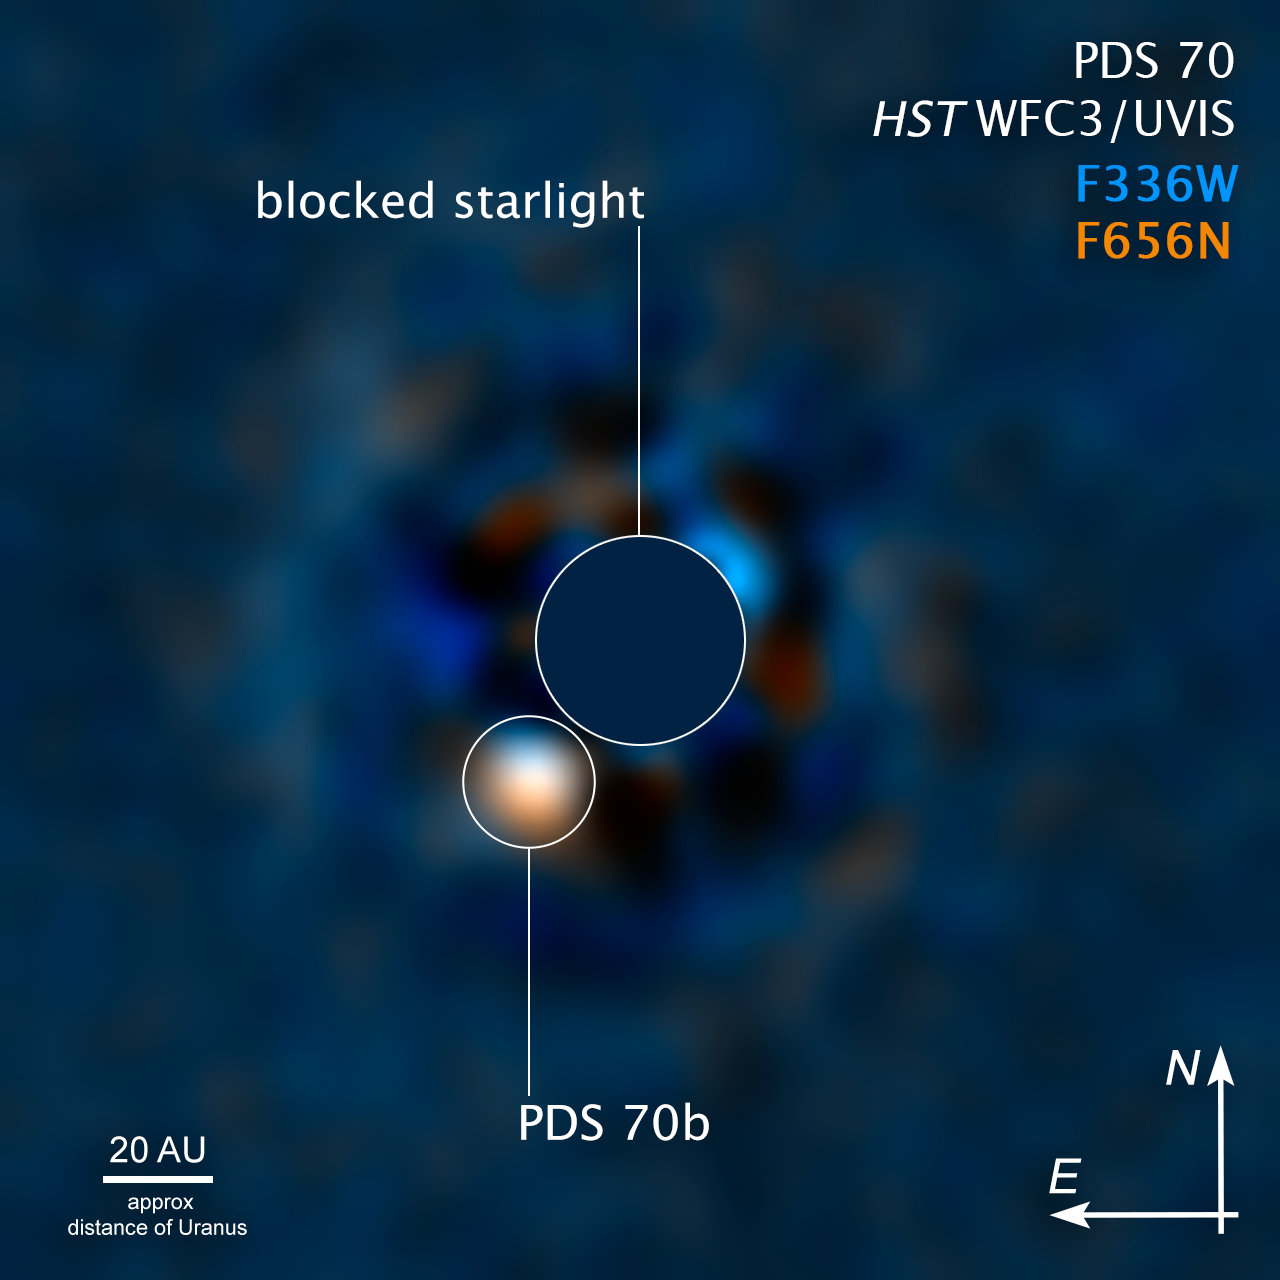

PDS 70 Compass Image

Credit: NASA, ESA, McDonald Observatory–University of Texas, Yifan Zhou (UT Austin); Image Processing: Joseph DePasquale (STScI)